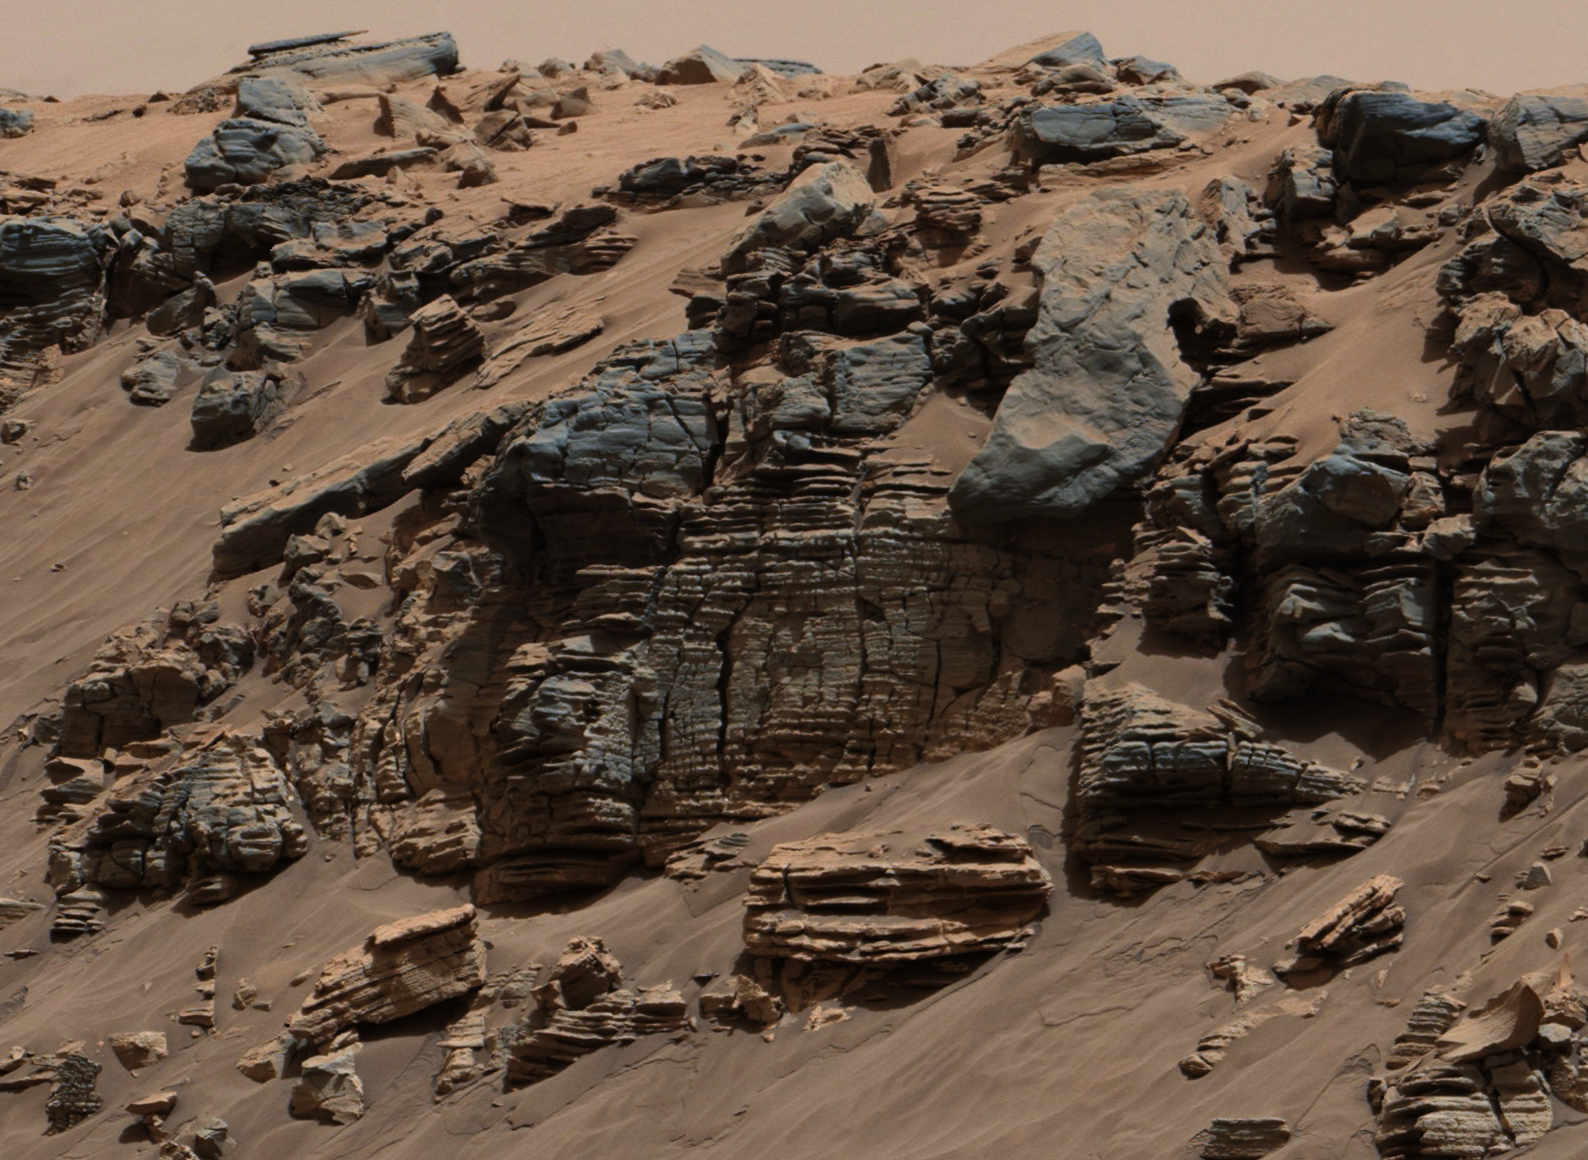

Sedimentary Signs of a Martian Lakebed

Figure 1

This evenly layered rock photographed by the Mast Camera (Mastcam) on NASA’s Curiosity Mars Rover shows a pattern typical of a lake-floor sedimentary deposit not far from where flowing water entered a lake.

The scene combines multiple frames taken with Mastcam’s right-eye camera on Aug. 7, 2014, during the 712th Martian day, or sol, of Curiosity’s work on Mars. It shows an outcrop at the edge of “Hidden Valley,” seen from the valley floor. This view spans about 5 feet (1.5 meters) across in the foreground. The color has been approximately white-balanced to resemble how the scene would appear under daytime lighting conditions on Earth. Figure 1 is a version with a superimposed scale bar of 50 centimeters (about 20 inches).

This is an example of a thick-laminated, evenly-stratified rock type that forms stratigraphically beneath cross-bedded sandstones regarded as ancient river deposits. These rocks are interpreted to record sedimentation in a lake, as part of or in front of a delta, where plumes of river sediment settled out of the water column and onto the lake floor.

NASA’s Jet Propulsion Laboratory, a division of the California Institute of Technology, Pasadena, manages the Mars Science Laboratory Project for NASA’s Science Mission Directorate, Washington. JPL designed and built the project’s Curiosity rover. Malin Space Science Systems, San Diego, built and operates the rover’s Mastcam.

Credit: NASA/JPL-Caltech/MSSS